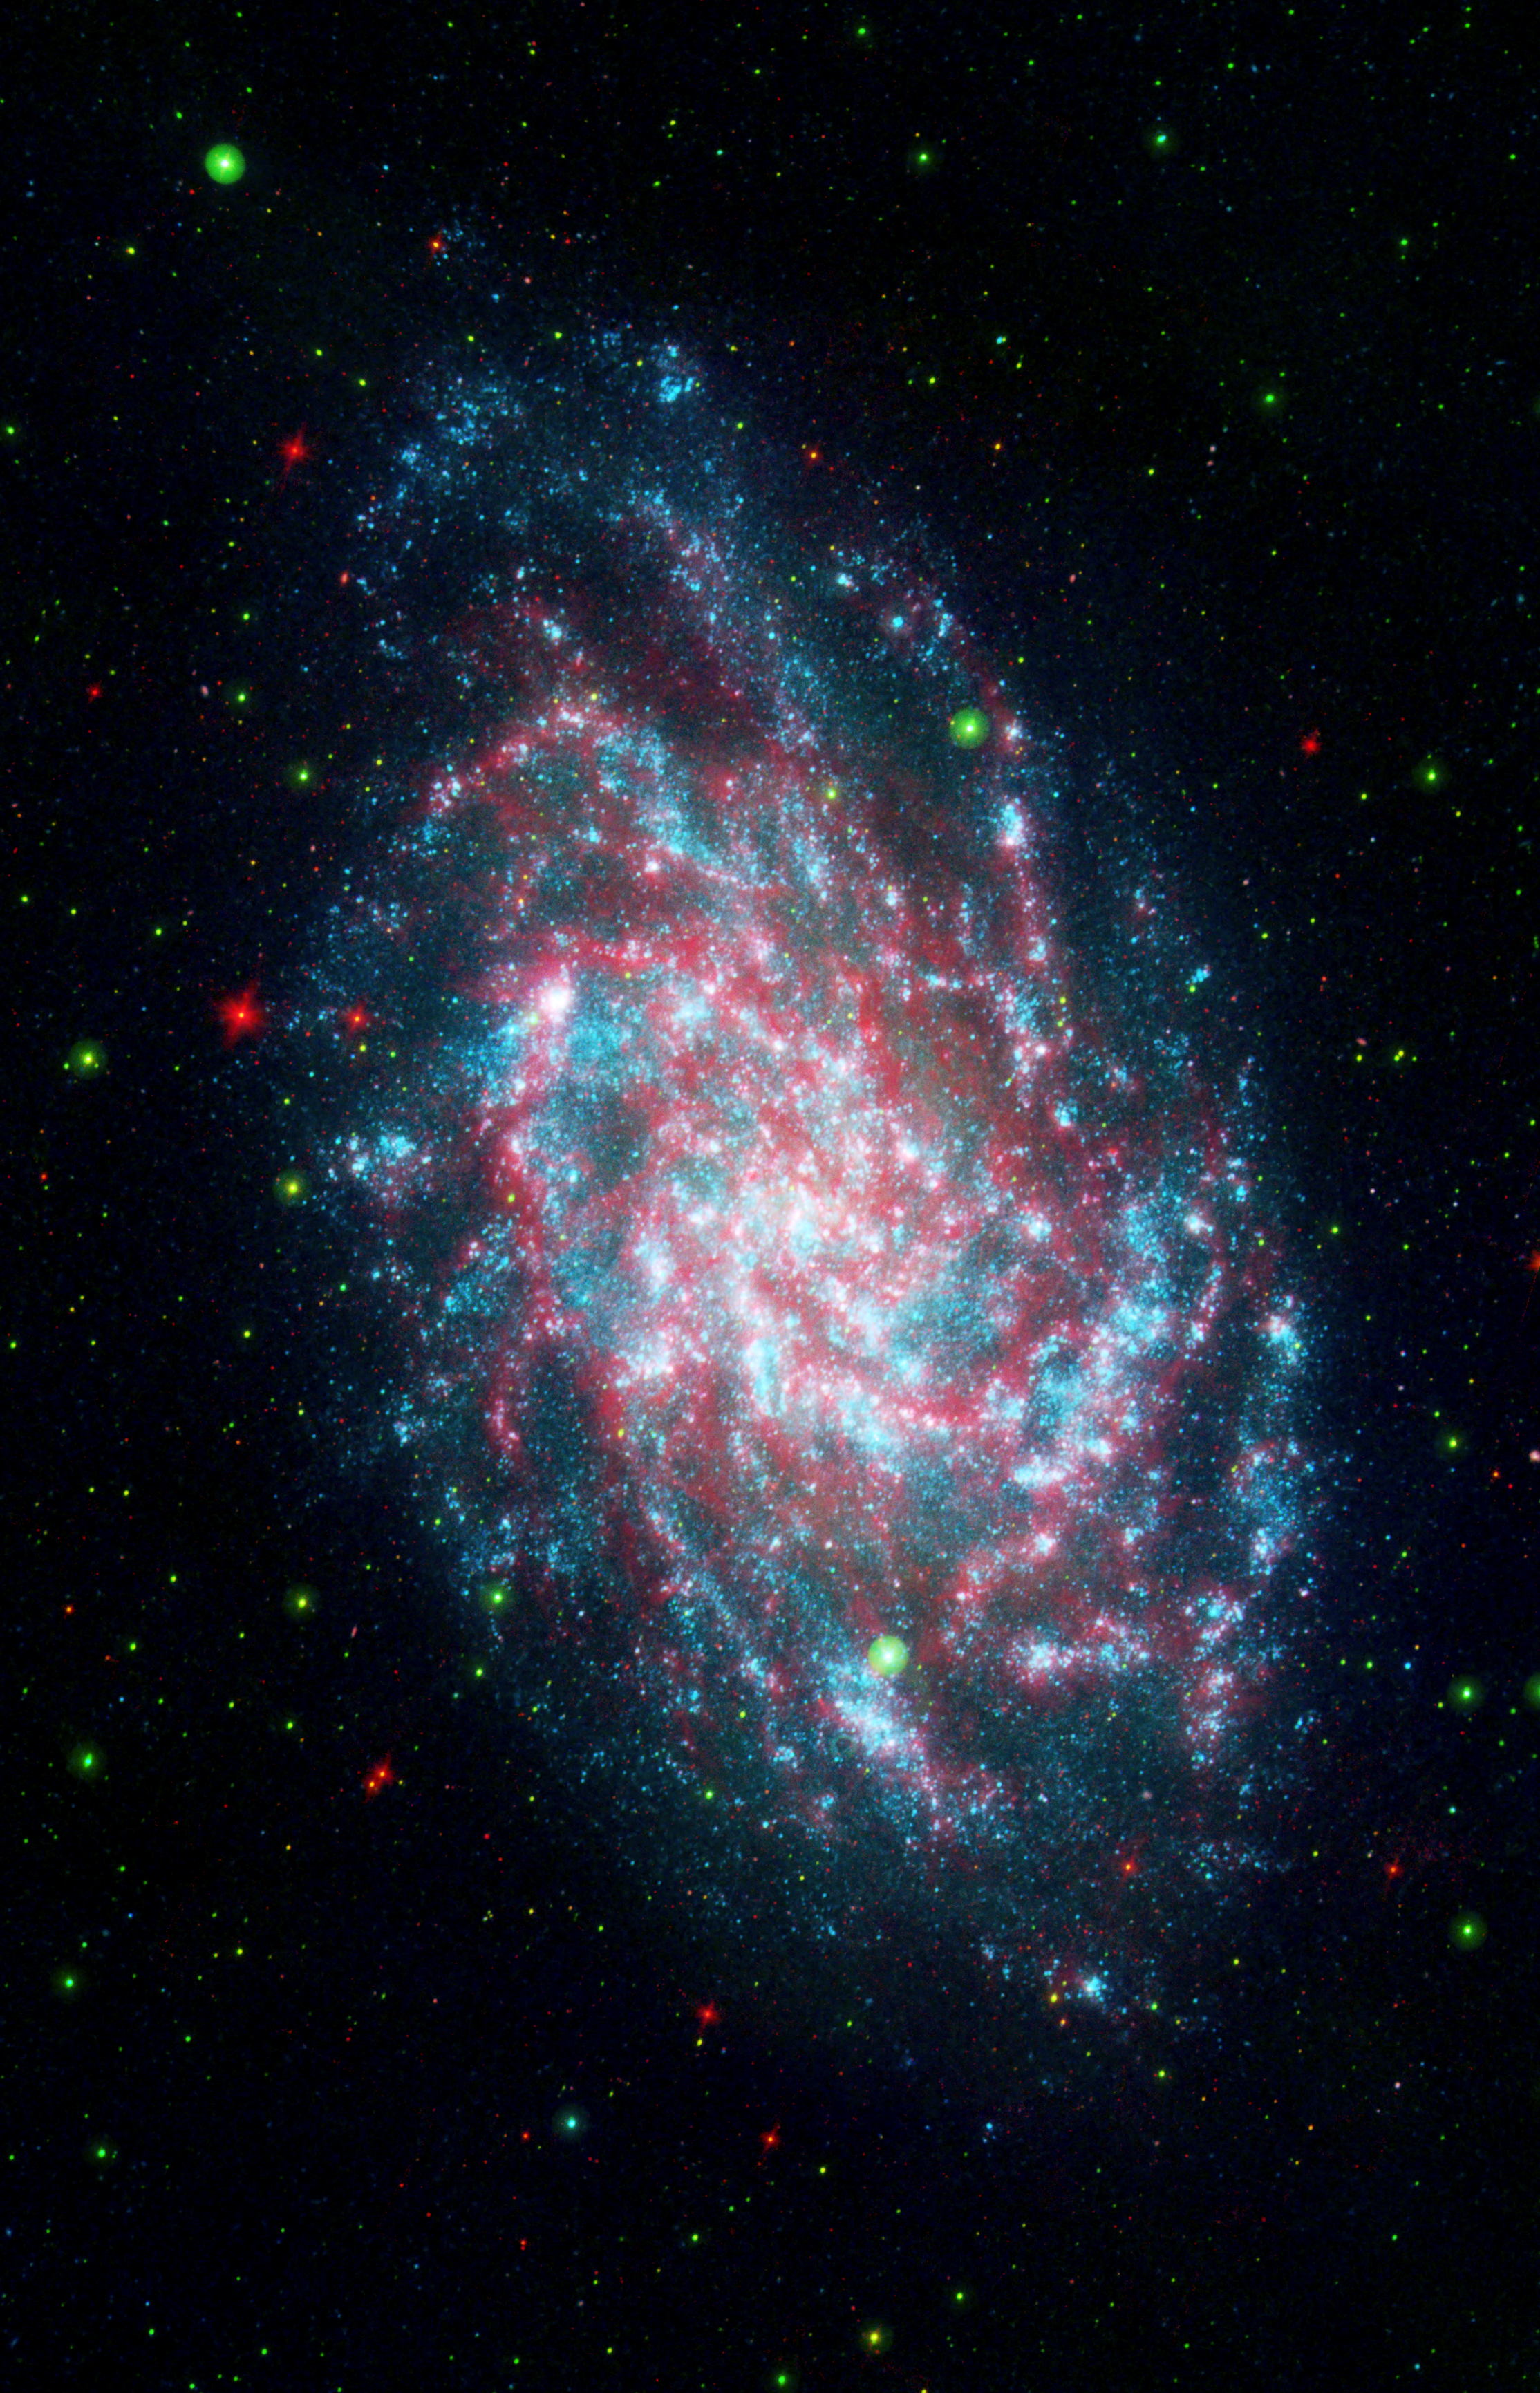

NASA’s Galaxy Mission Celebrates Sixth Anniversary

NASA’s Galaxy Evolution Explorer Mission celebrates its sixth anniversary studying galaxies beyond our Milky Way through its sensitive ultraviolet telescope, the only such far-ultraviolet detector in space.

The mission studies the shape, brightness, size and distance of distant galaxies across 10 billion years of cosmic history, giving scientists a wealth of data to help us better understand the origins of the universe. One such object is pictured here, the galaxy NGC598, more commonly known as M33.

This image is a blend of the Galaxy Evolution Explorer’s M33 image and another taken by NASA’s Spitzer Space Telescope. M33, one of our closest galactic neighbors, is about 2.9 million light-years away in the constellation Triangulum, part of what’s known as our Local Group of galaxies.

Together, the Galaxy Evolution Explorer and Spitzer can see a broad spectrum of sky. Spitzer, for example, can detect mid-infrared radiation from dust that has absorbed young stars’ ultraviolet light. That’s something the Galaxy Evolution Explorer cannot see. This combined image shows in amazing detail the beautiful and complicated interlacing of the heated dust and young stars. In some regions of M33, dust gathers where there is very little far-ultraviolet light, suggesting that the young stars are obscured or that stars farther away are heating the dust. In some of the outer regions of the galaxy, just the opposite is true: There are plenty of young stars and very little dust.

Far-ultraviolet light from young stars glimmers blue, near-ultraviolet light from intermediate age stars glows green, and dust rich in organic molecules burns red. This image is a 3-band composite including far infrared as red.

The California Institute of Technology, in Pasadena, Calif., leads the Galaxy Evolution Explorer mission and is responsible for science operations and data analysis. NASA’s Jet Propulsion Laboratory, also in Pasadena, manages the mission and built the science instrument. The mission was developed under NASA’s Explorers Program managed by the Goddard Space Flight Center, Greenbelt, Md. South Korea and France are the mission’s international partners.

Credit: NASA/JPL-Caltech